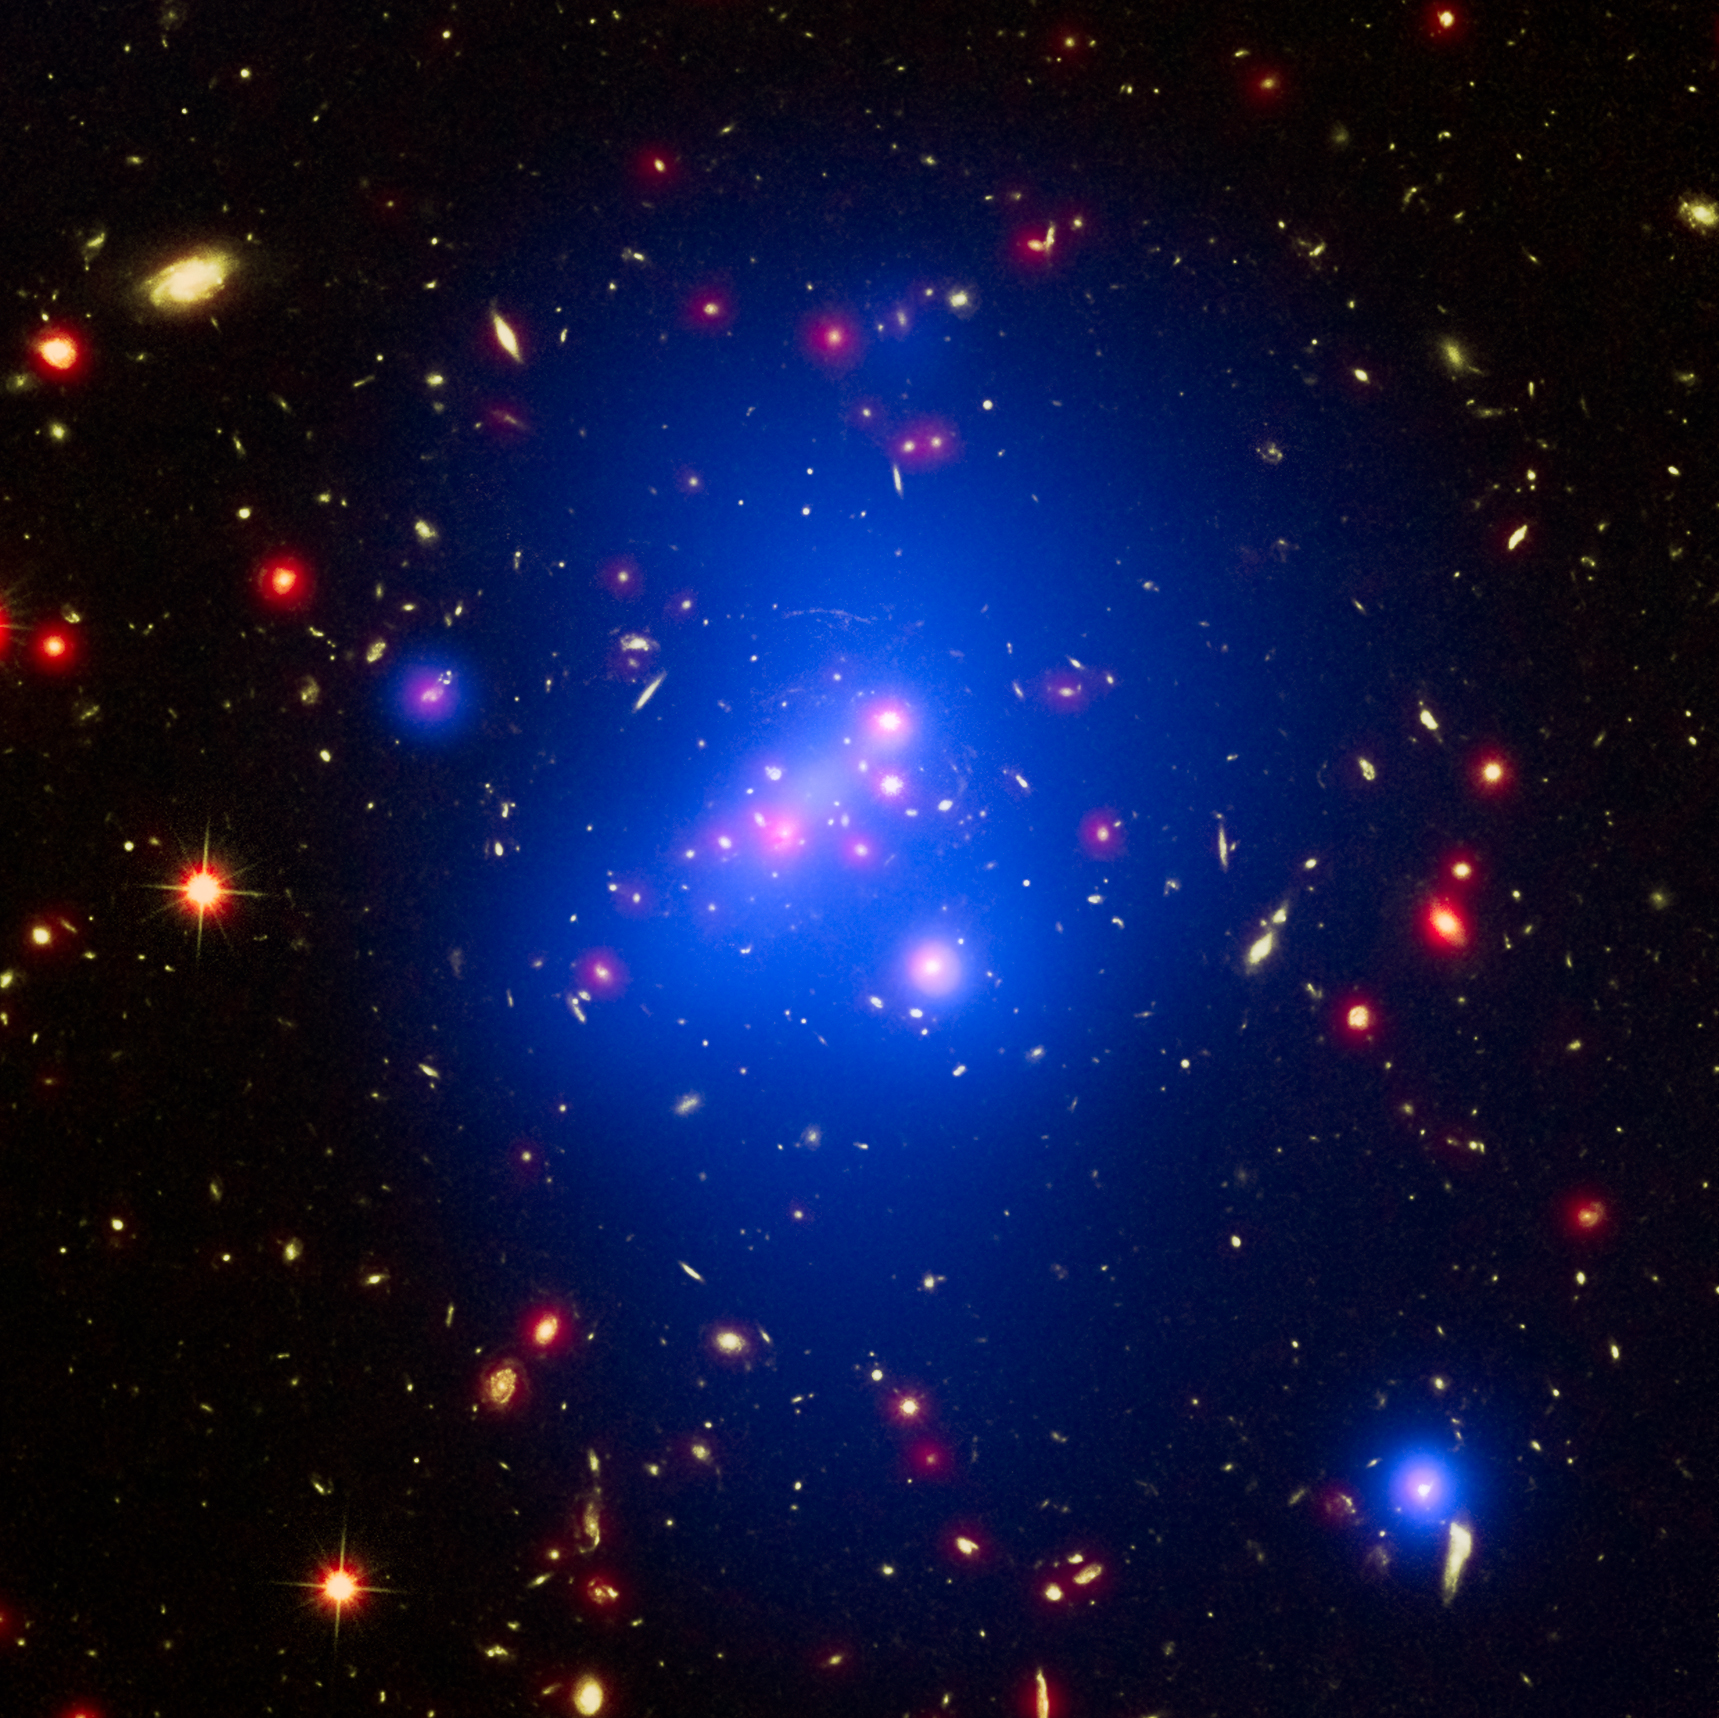

Galaxy Cluster IDCS J1426

Astronomers have made the most detailed study yet of an extremely massive young galaxy cluster using three of NASA's Great Observatories. This multi-wavelength image shows this galaxy cluster, called IDCS J1426.5+3508 (IDCS 1426 for short), in X-rays recorded by the Chandra X-ray Observatory in blue, visible light observed by the Hubble Space Telescope in green, and infrared light detected by the Spitzer Space Telescope in red.

This rare galaxy cluster, which is located 10 billion light-years from Earth, is almost as massive as 500 trillion suns. This object has important implications for understanding how such megastructures formed and evolved early in the universe. The light astronomers observed from IDCS 1426 began its journey to Earth when the universe was less than a third of its current age. It is the most massive galaxy cluster detected at such an early time.

First discovered by the Spitzer Space Telescope in 2012, IDCS 1426 was then observed using the Hubble Space Telescope and the Keck Observatory to determine its distance. Observations from the Combined Array for Millimeter-wave Astronomy indicated it was extremely massive. New data from the Chandra X-ray Observatory confirm the galaxy cluster's mass and show that about 90 percent of this mass is in the form of dark matter -- the mysterious substance that has so far been detected only through its gravitational pull on normal matter composed of atoms.

There is a region of bright X-ray emission (seen as blue-white) near the middle of the cluster, but not exactly at the center. The location of this "core" of gas suggests that the cluster may have had a collision or interaction with another massive system of galaxies relatively recently, perhaps within about the last 500 million years. This would cause the core to slosh around like wine in a moving glass and become offset, as it appears to be in the Chandra data. Such a merger would not be surprising, given that astronomers are observing IDCS 1426 when the universe was only 3.8 billion years old. Scientists think that, in order for such an enormous structure to form so rapidly, mergers with smaller clusters would likely play a role in the large cluster's growth.

In addition, while still extremely hot, the bright core contains cooler gas than its surroundings. This is the most distant galaxy cluster where such a "cool core" of gas has been observed. Astronomers think these cool cores are important in understanding how quickly hot gas cools off in clusters, influencing the rate at which stars are born. This cooling rate could be slowed down by outbursts from a supermassive black hole in the center of the cluster. Apart from the cool core, the hot gas in the cluster is remarkably symmetrical and smooth. This is another piece of evidence that IDCS 1426 formed very rapidly in the early universe.

Astronomers note that, despite the high mass and rapid evolution of this cluster, its existence does not pose a threat to the standard model of cosmology.

Credit: NASA/CXC/Univ of Missouri/M.Brodwin et al; NASA/STScI; JPL/CalTech